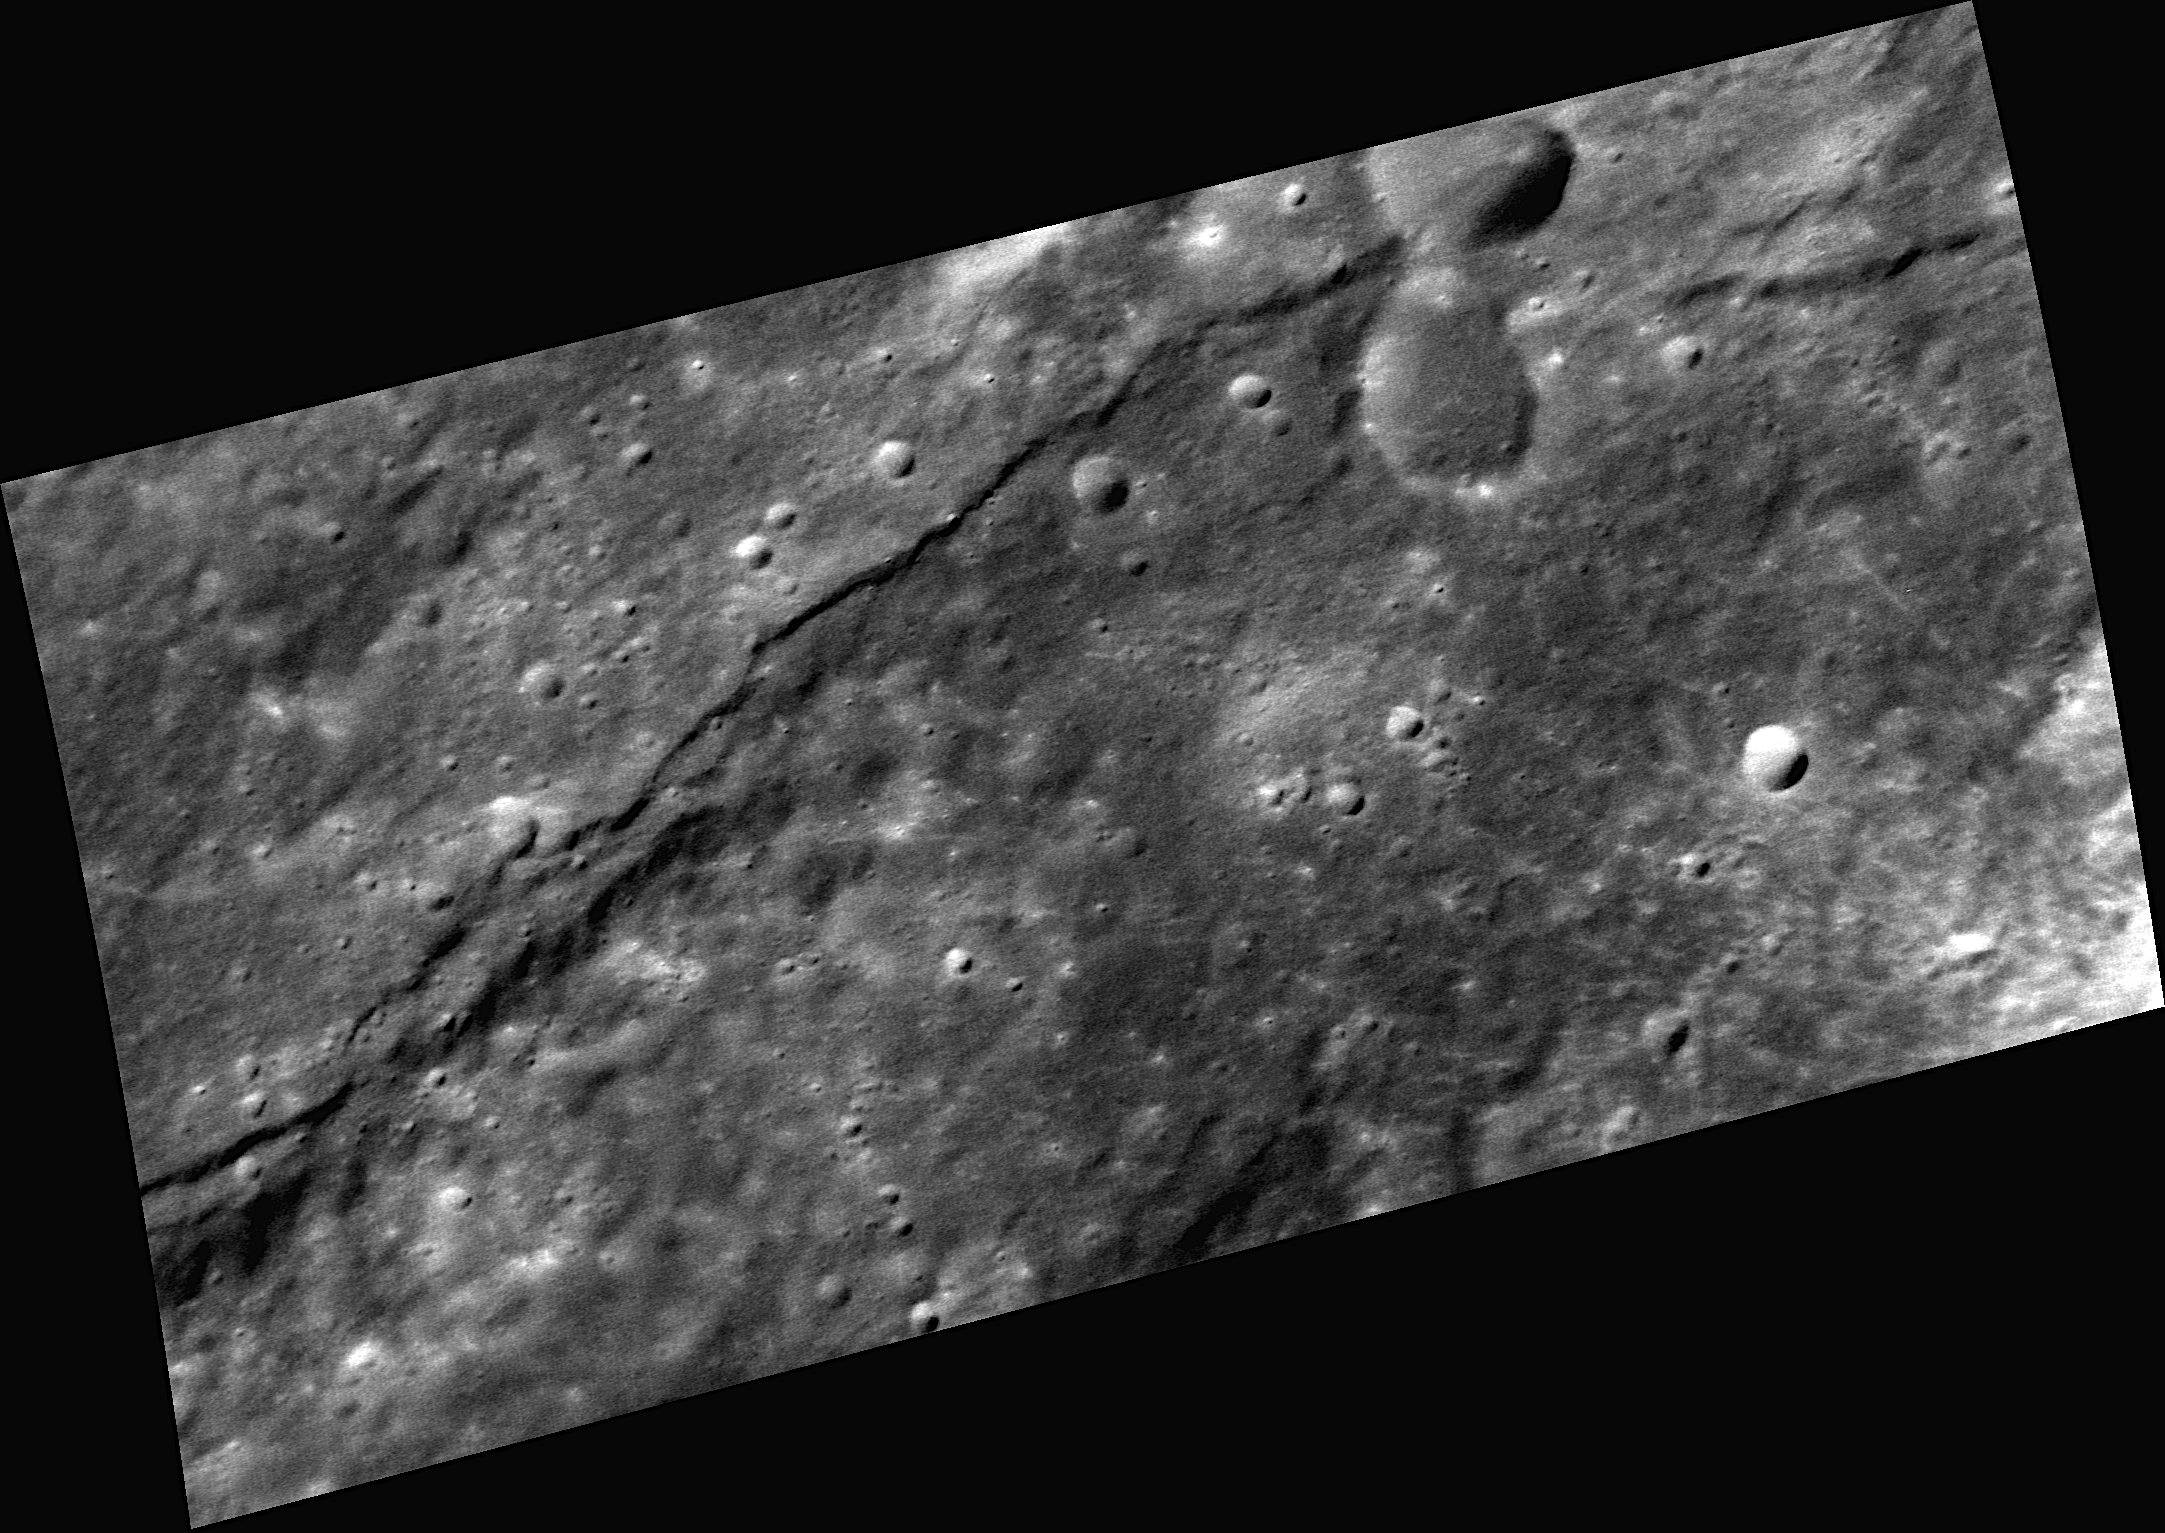

View of a Scarp

A common tectonic feature found on Mercury is a scarp, or steep cliff, such as the one extending across the length of this image. Though common on Mercury, long, globally distributed scarps like this are not common on the other planets in the Solar System. It is believed that the scarps formed due to Mercury’s thermal history.

This image was acquired as a high-resolution targeted observation. Targeted observations are images of a small area on Mercury’s surface at resolutions much higher than the 250-meter/pixel (820 feet/pixel) morphology base map or the 1-kilometer/pixel (0.6 miles/pixel) color base map. It is not possible to cover all of Mercury’s surface at this high resolution during MESSENGER’s one-year mission, but several areas of high scientific interest are generally imaged in this mode each week.

The MESSENGER spacecraft is the first ever to orbit the planet Mercury, and the spacecraft’s seven scientific instruments and radio science investigation are unraveling the history and evolution of the Solar System’s innermost planet. Visit the Why Mercury? section of this website to learn more about the key science questions that the MESSENGER mission is addressing. During the one-year primary mission, MDIS is scheduled to acquire more than 75,000 images in support of MESSENGER’s science goals.

Date acquired: December 31, 2011
Image Mission Elapsed Time (MET): 233857807
Image ID: 1207843
Instrument: Narrow Angle Camera (NAC) of the Mercury Dual Imaging System (MDIS)
Center Latitude: 28.45°
Center Longitude: 87.68° E
Resolution: 55 meters/pixel
Scale: This image is about 110 kilometers (68 miles) across
Incidence Angle: 62.2°
Emission Angle: 59.0°
Phase Angle: 28.1°

These images are from MESSENGER, a NASA Discovery mission to conduct the first orbital study of the innermost planet, Mercury. For information regarding the use of images, see the MESSENGER image use policy.

Credit: NASA/Johns Hopkins University Applied Physics Laboratory/Carnegie Institution of Washington